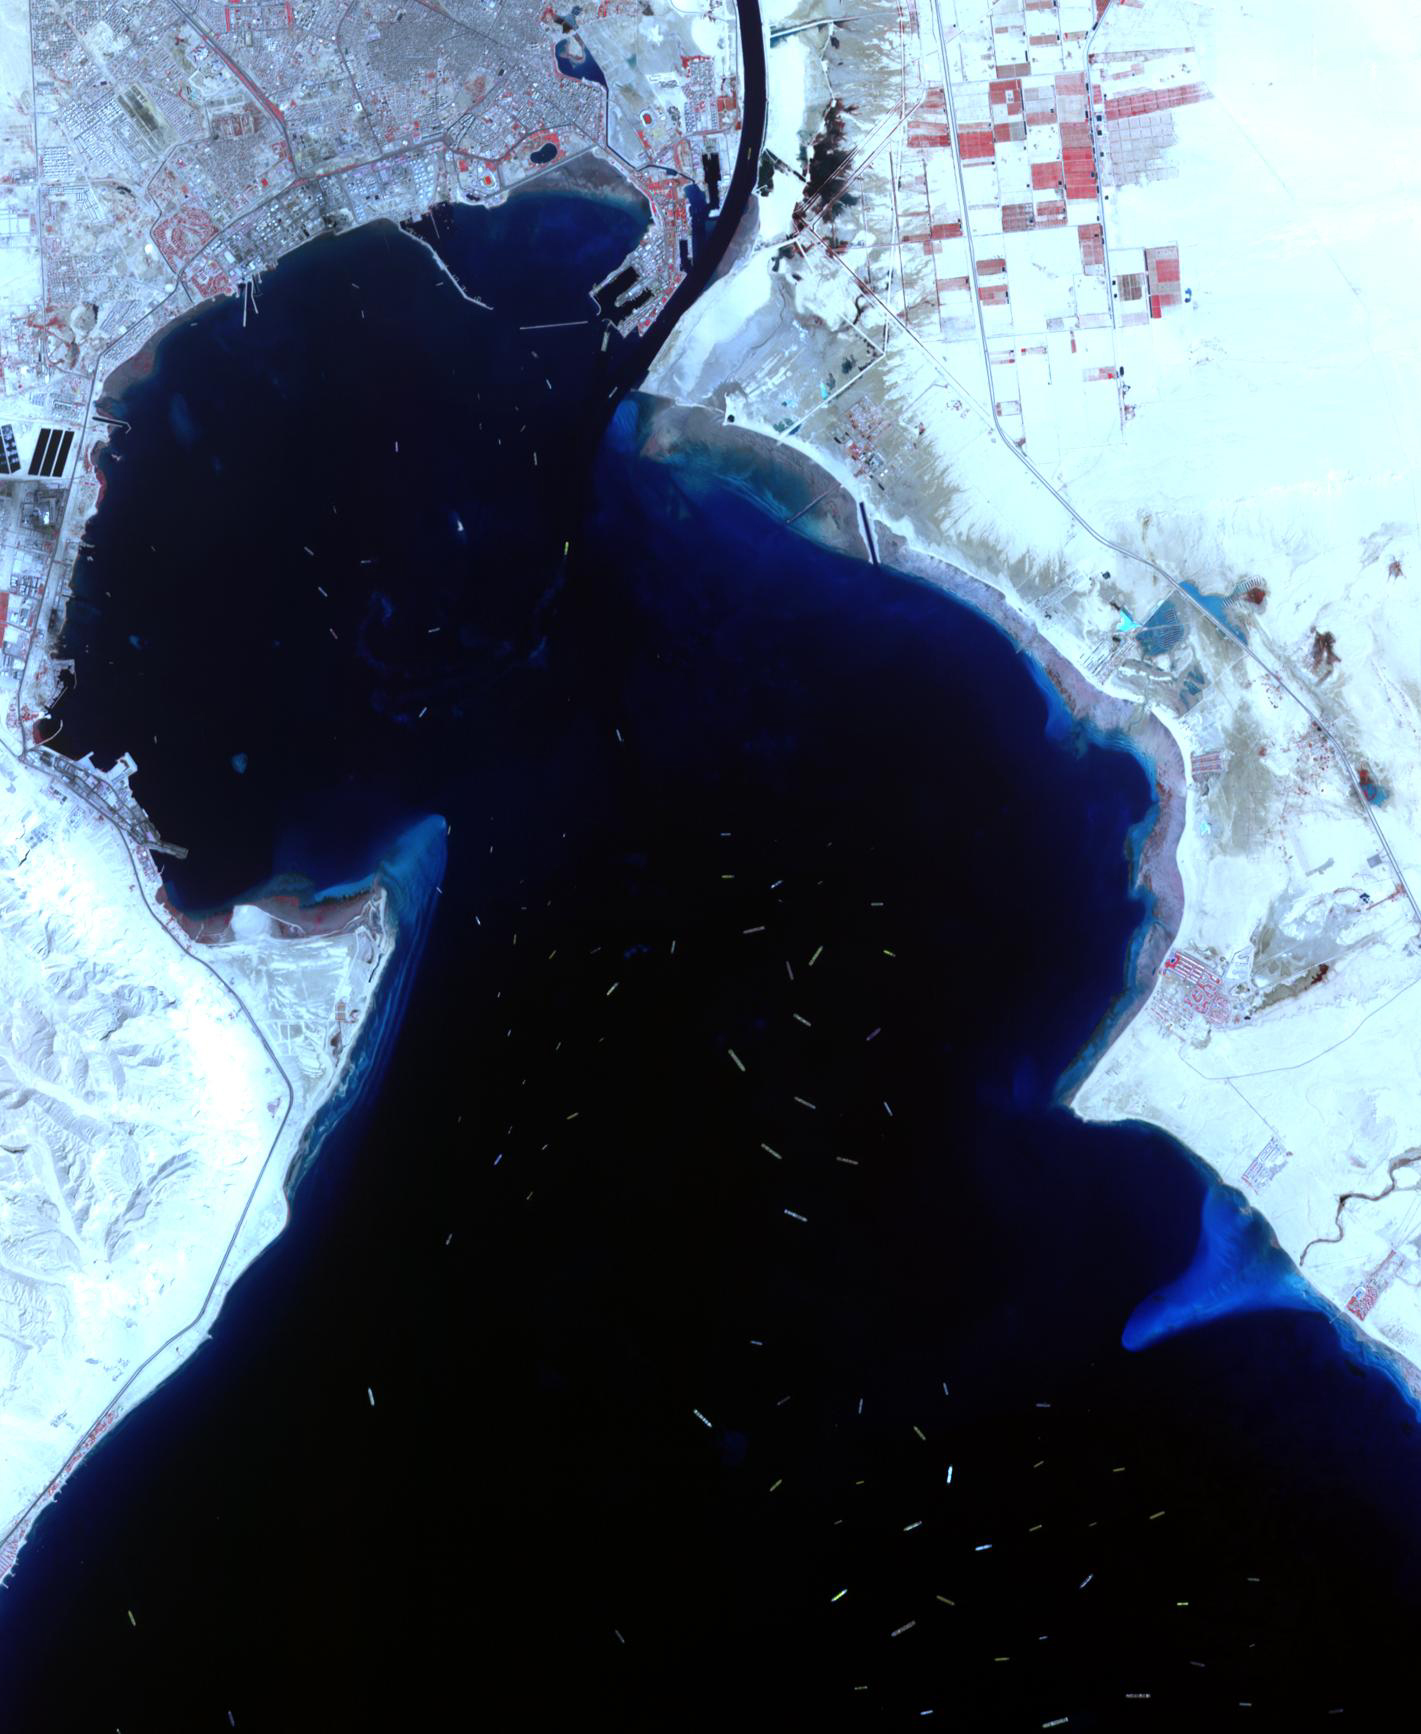

Suez Canal Crisis

Even after the mega-freighter Ever Given was freed from its grounding in the Suez Canal on March 29, 5 days later shipping traffic still had not recovered from the crisis. At the southern entrance to the Canal, in the Gulf of Suez, over 100 freighters waited their turn to enter the Canal and proceed to the Mediterranean Sea. The image was acquired April 4, covers an area of 21.3 by 34.5 km, and is located 29.7 degrees north, 32.6 degrees east.

With its 14 spectral bands from the visible to the thermal infrared wavelength region and its high spatial resolution of about 50 to 300 feet (15 to 90 meters), ASTER images Earth to map and monitor the changing surface of our planet. ASTER is one of five Earth-observing instruments launched Dec. 18, 1999, on Terra. The instrument was built by Japan’s Ministry of Economy, Trade and Industry. A joint U.S./Japan science team is responsible for validation and calibration of the instrument and data products.

The broad spectral coverage and high spectral resolution of ASTER provides scientists in numerous disciplines with critical information for surface mapping and monitoring of dynamic conditions and temporal change. Example applications are monitoring glacial advances and retreats; monitoring potentially active volcanoes; identifying crop stress; determining cloud morphology and physical properties; wetlands evaluation; thermal pollution monitoring; coral reef degradation; surface temperature mapping of soils and geology; and measuring surface heat balance.

The U.S. science team is located at NASA’s Jet Propulsion Laboratory in Pasadena, Calif. The Terra mission is part of NASA’s Science Mission Directorate, Washington.

Credit: NASA/METI/AIST/Japan Space Systems, and U.S./Japan ASTER Science Team